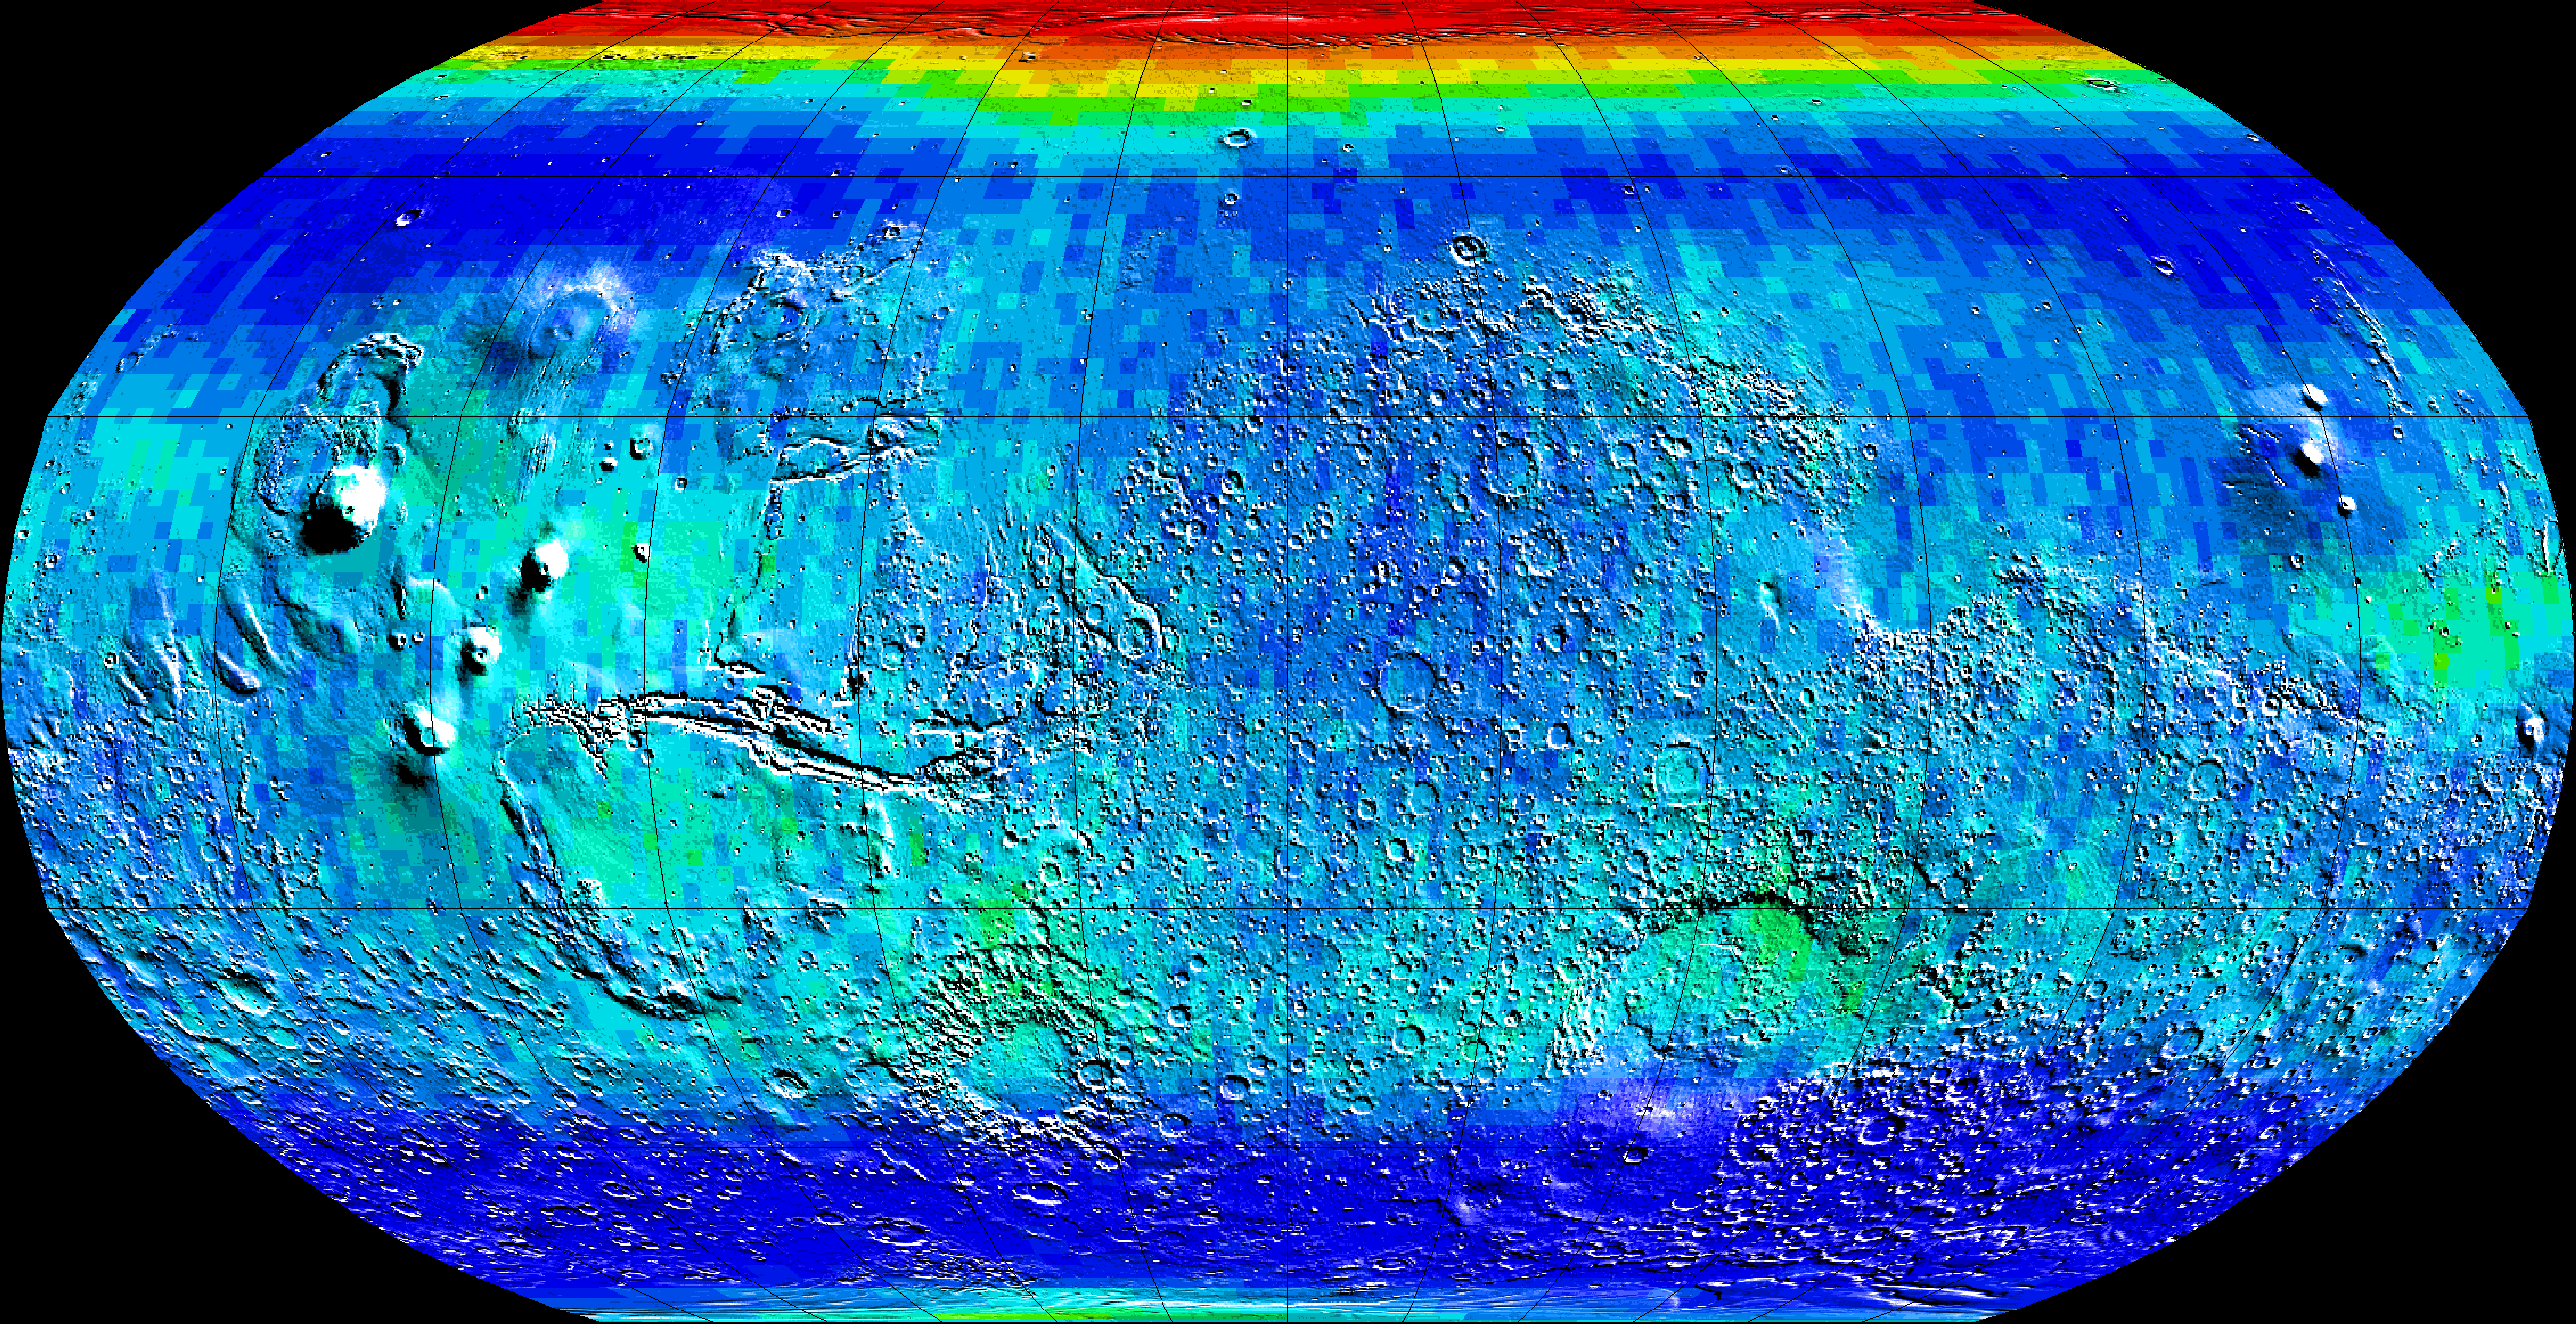

Global Map of Thermal Neutrons

Observations by NASA’s 2001 Mars Odyssey spacecraft show a global view of Mars in low energy, or thermal, neutrons. Thermal neutrons are sensitive to the presence of hydrogen and the presence of carbon dioxide, in this case “dry ice” frost. The red area at the top of the map indicates that about one meter (three feet) of carbon dioxide frost covers the surface, as it does every Mars winter in the polar regions. Soil enriched by hydrogen is indicated by the deep blue colors on the map, which show a low intensity of thermal neutrons. An enhancement of thermal neutrons close to the south pole, seen as a light green color, indicates the presence of residual carbon dioxide in the south polar cap, even though the annual frost dissipated from that region during southern summer.

NASA’s Jet Propulsion Laboratory manages the 2001 Mars Odyssey mission for NASA’s Office of Space Science, Washington, D.C. Investigators at Arizona State University in Tempe, the University of Arizona in Tucson, and NASA’s Johnson Space Center, Houston, operate the science instruments. The gamma-ray spectrometer was provided by the University of Arizona in collaboration with the Russian Aviation and Space Agency, which provided the high-energy neutron detector, and the Los Alamos National Laboratories, New Mexico, which provided the neutron spectrometer. Lockheed Martin Astronautics, Denver, is the prime contractor for the project, and developed and built the orbiter. Mission operations are conducted jointly from Lockheed Martin and from JPL, a division of the California Institute of Technology in Pasadena.

Credit: NASA/JPL/University of Arizona/Los Alamos National Laboratories